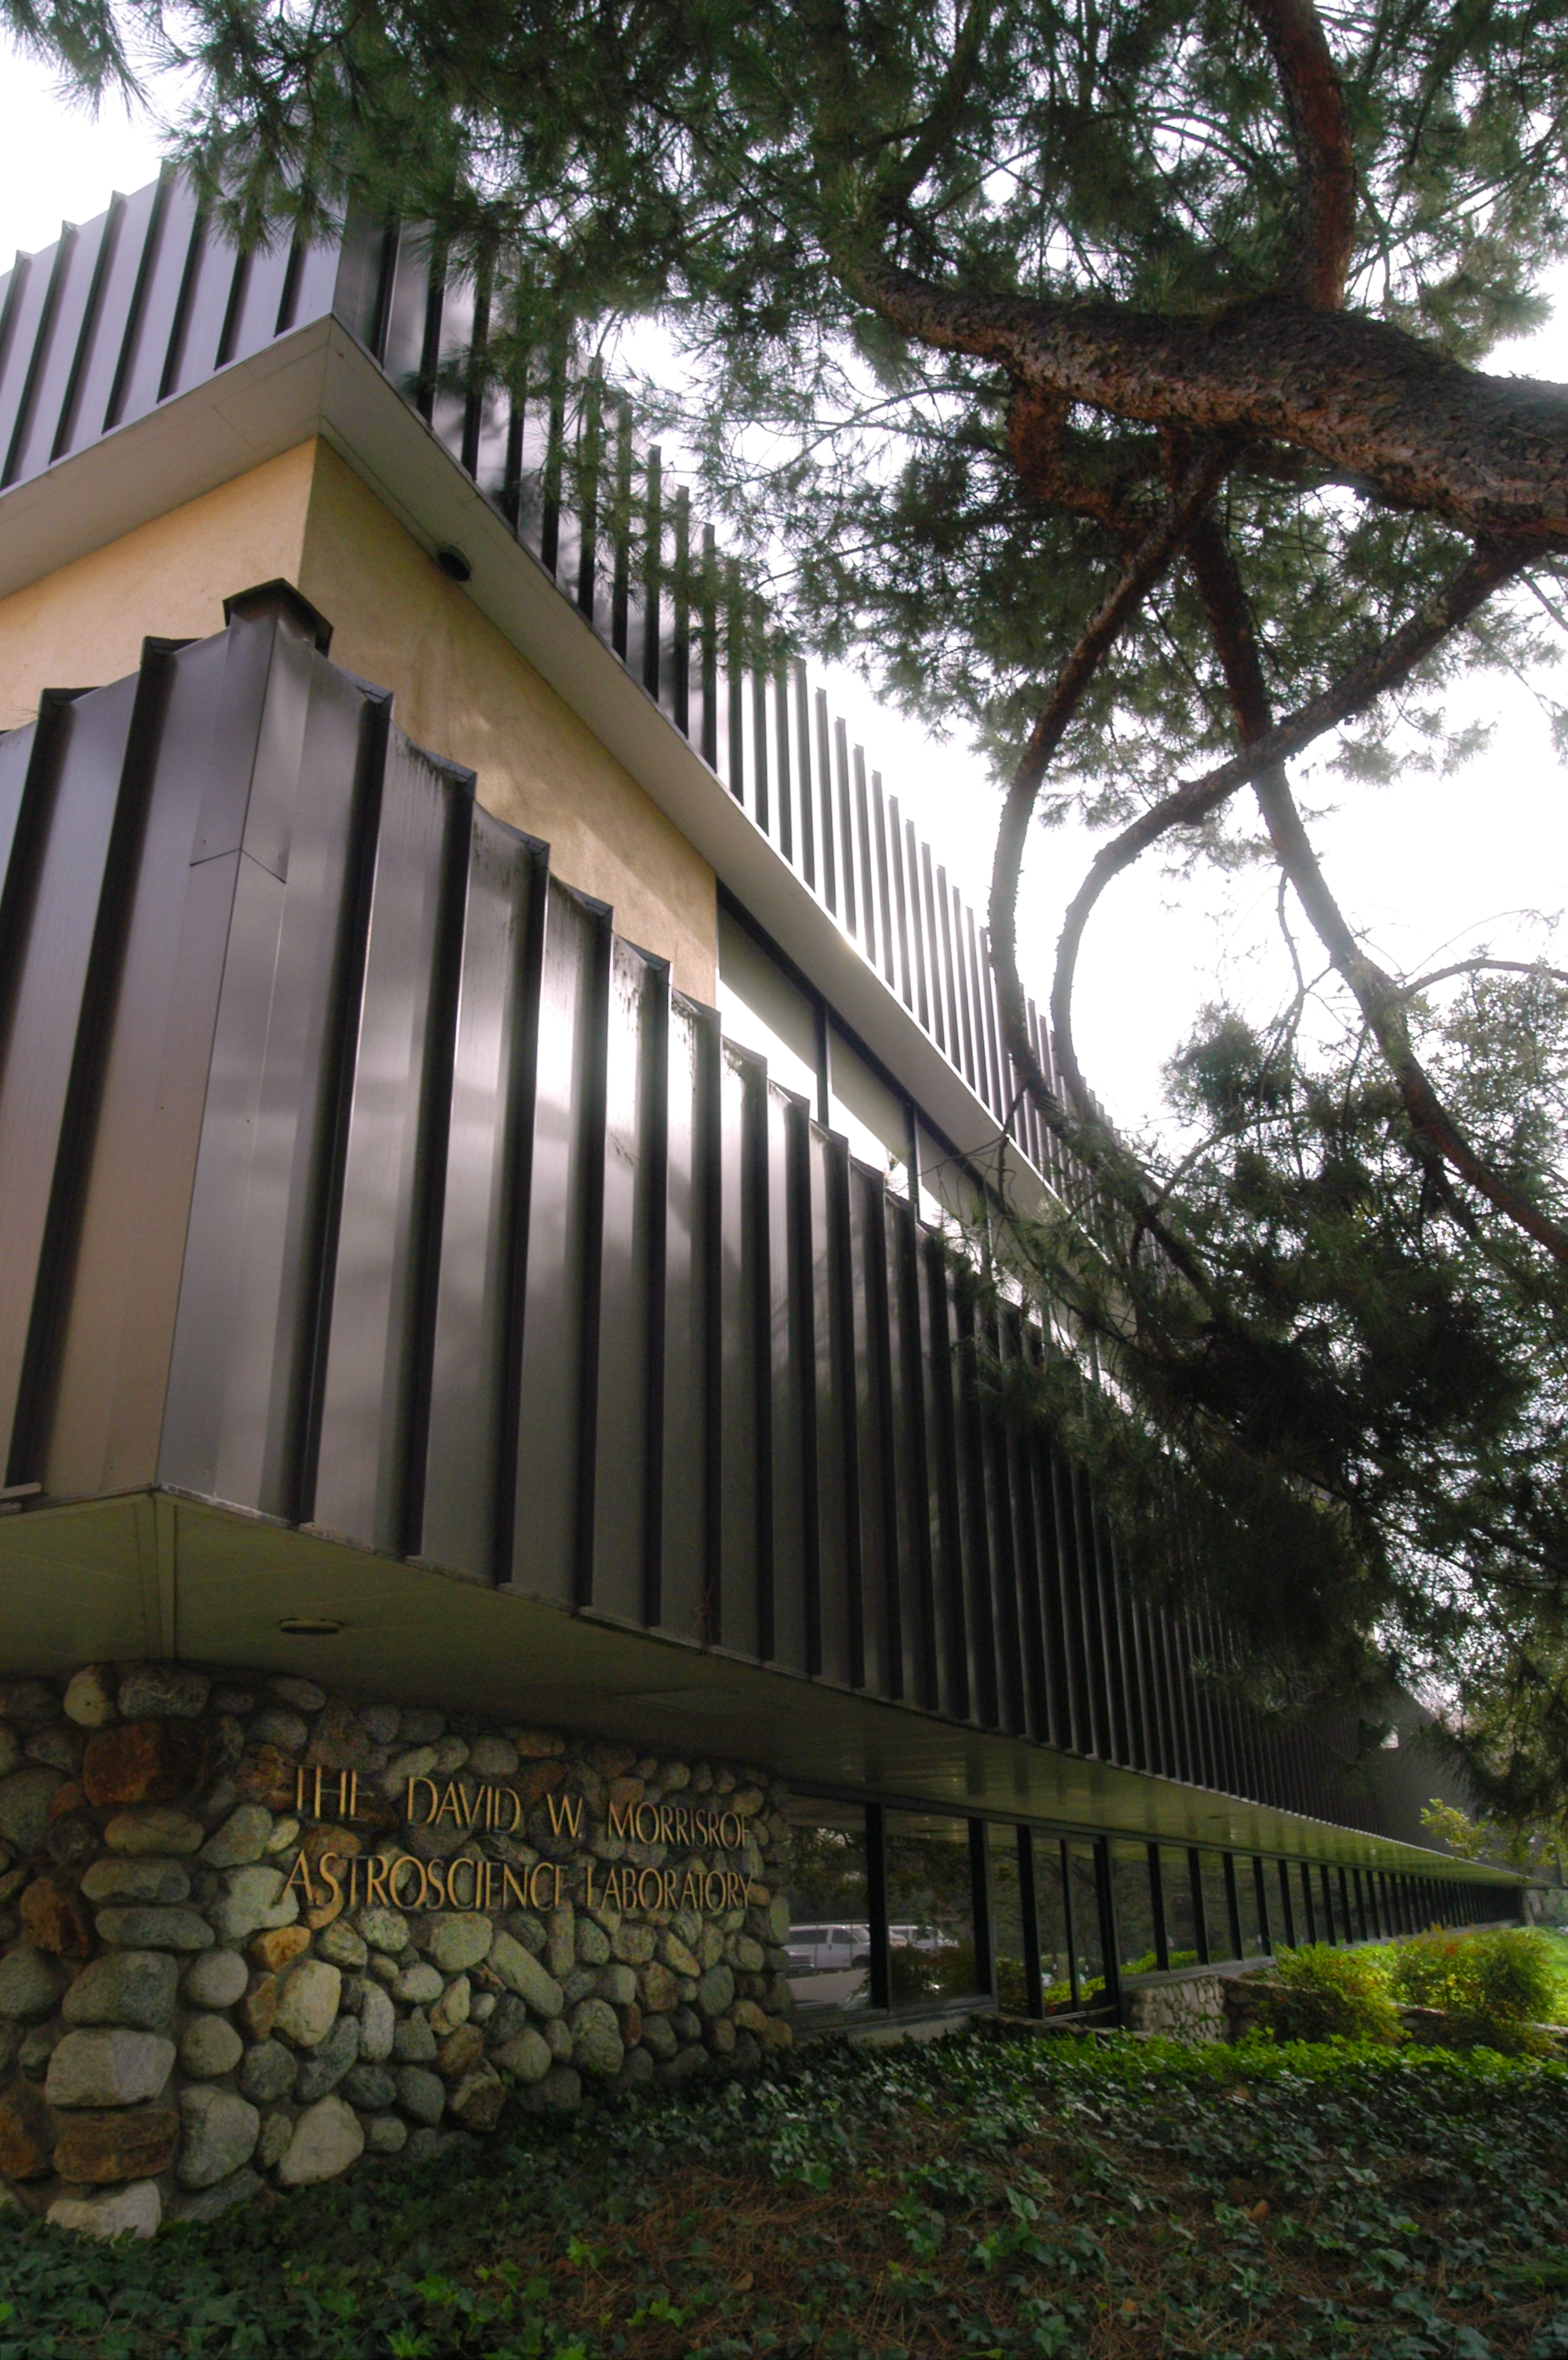

Infrared Processing and Analysis Center

The Infrared Processing and Analysis Center (IPAC) at the California Institute of Technology (Caltech), Pasadena, Calif.

Credit: NASA/JPL-Caltech/R. Hurt (SSC)